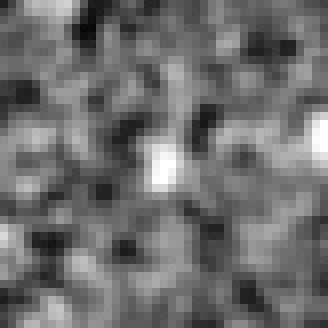

Hubble BoRG 58 Candidate Galaxy – b

Object Name: BoRG 58

Credit: NASA, ESA, M. Trenti (University of Colorado, Boulder, and University of Cambridge, UK), L. Bradley (STScI), and the BoRG team